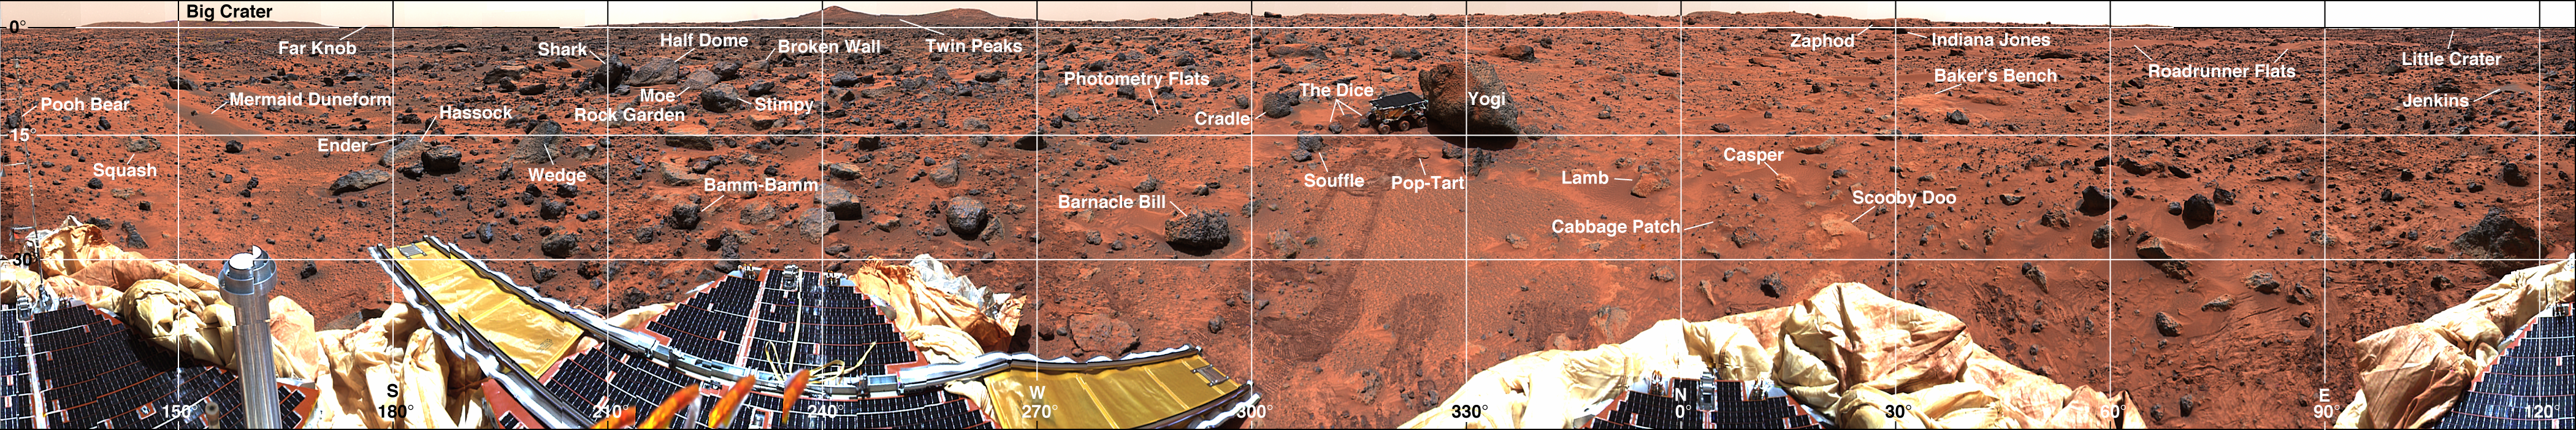

Coordinate Map of Rocks at Pathfinder Landing Site

Mars-local-level (LL frame) coordinate map of rocks counted at the Mars Pathfinder landing site. Positions, apparent diameters (D), and heights (H) were measured to the nearest centimeter in the Mars map virtual reality environment constructed from the “Monster Pan.”

Photojournal note: Sojourner spent 83 days of a planned seven-day mission exploring the Martian terrain, acquiring images, and taking chemical, atmospheric and other measurements. The final data transmission received from Pathfinder was at 10:23 UTC on September 27, 1997. Although mission managers tried to restore full communications during the following five months, the successful mission was terminated on March 10, 1998.

Credit: NASA/JPL/USGS